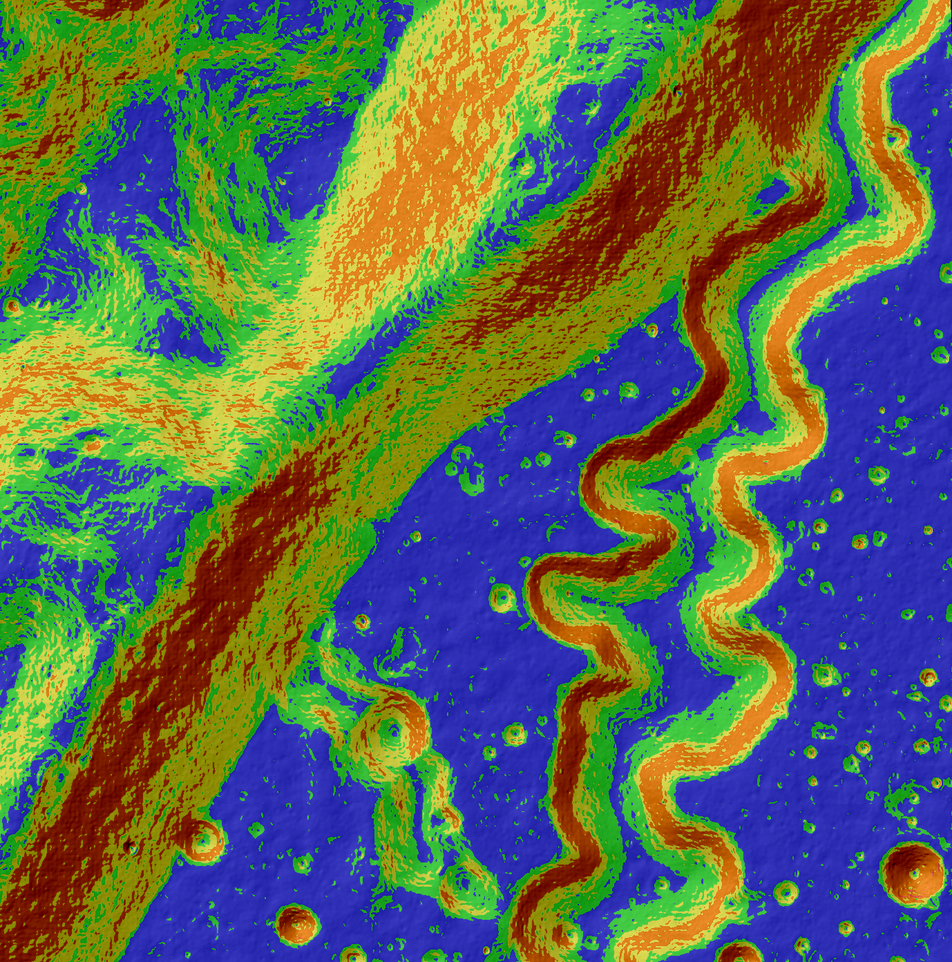

A Tortuous Path in Posidonius

This may look like a work of abstract art, but in reality, it's our Moon and is for science. The Lunar Reconnaissance Orbiter Camera, or LROC, is a system of three cameras mounted on the Lunar Reconnaissance Orbiter (LRO) that capture high resolution photos of the lunar surface. This colorful image is an LROC slope map of the northwestern portion of the floor of Posidonius crater. Warmer colors indicate steeper slopes, whereas cooler colors are shallower slopes. A rille winds its way across the floor and flows along a southerly course, diverging from its path along the crater rim. A tributary rille (or narrow channel) can be seen joining the main rille at the bottom center. Image width is approximately 3.4 miles. North is up.

Credit: NASA/GSFC/Arizona State University